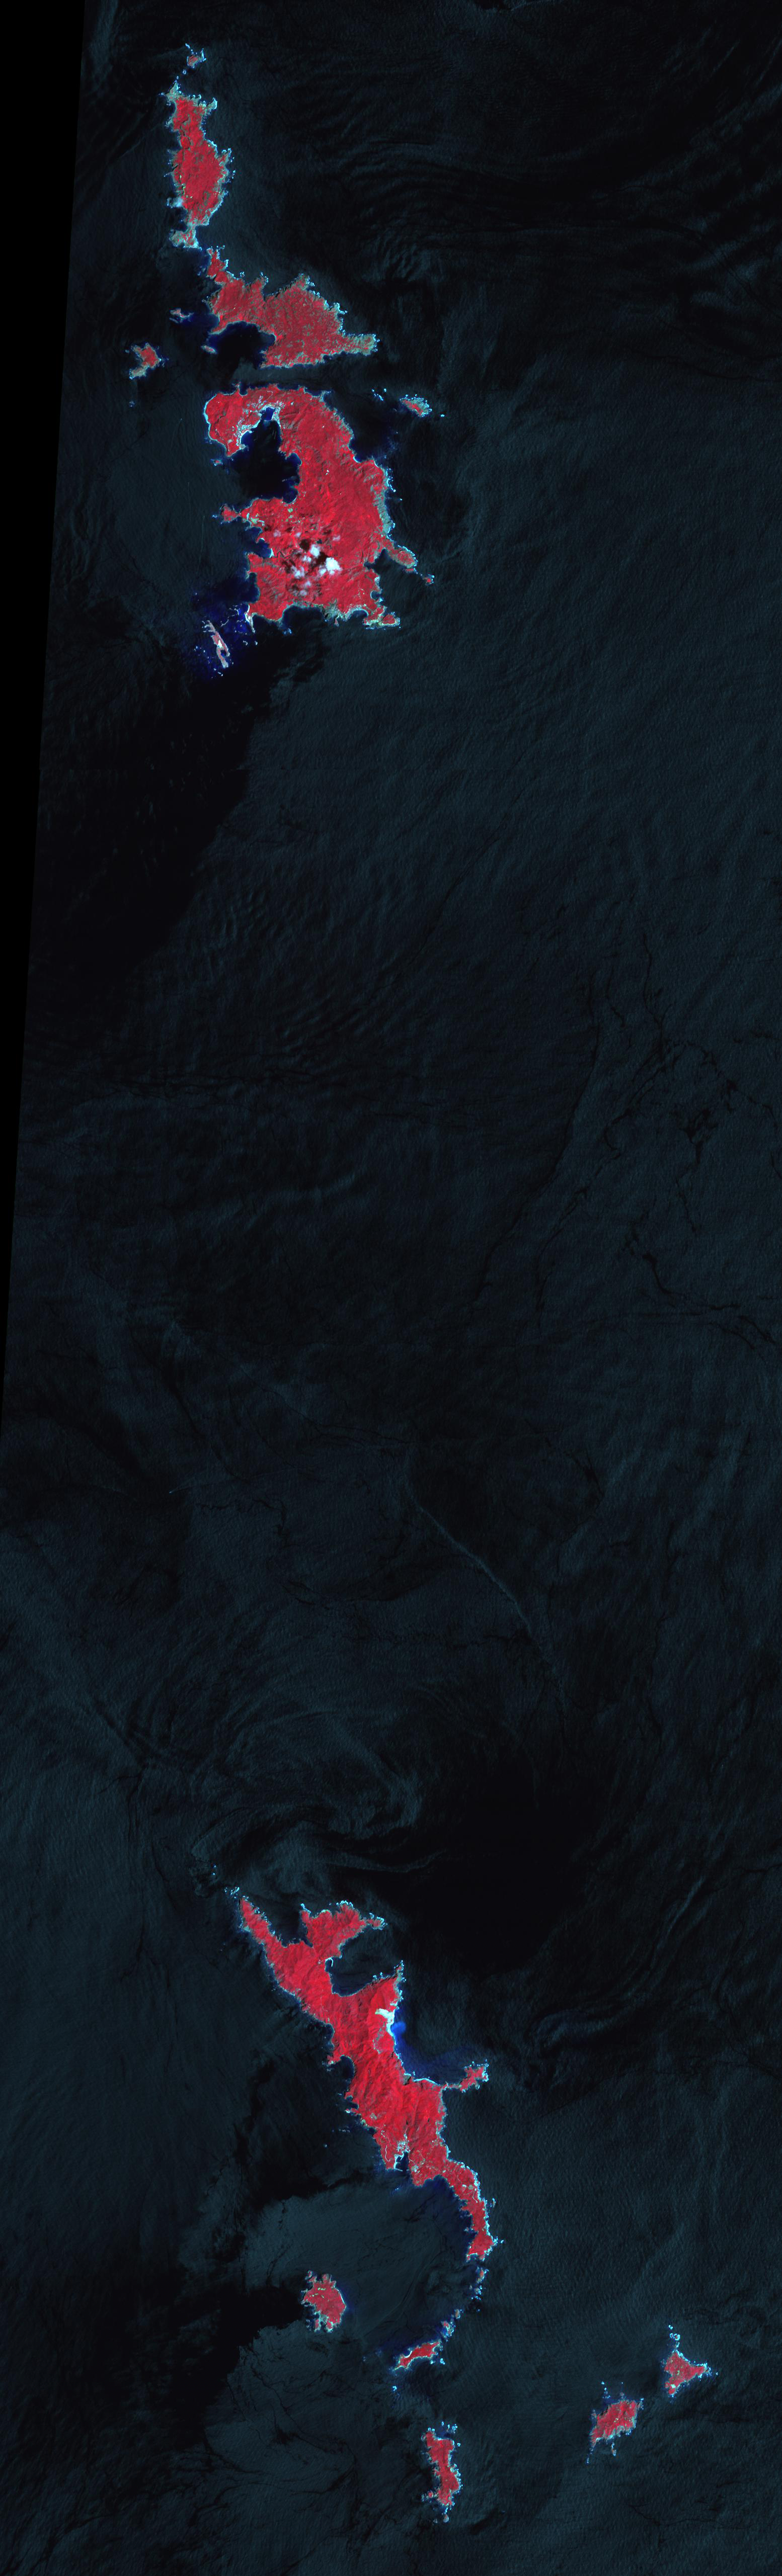

Ogasawara Islands, Japan

The volcanic Ogasawara Islands (also known as the Bonin Islands) are located 1000 km south of the main Japanese mainland. In 2011, the islands were listed as a UNESCO World Heritage site, in recognition of their serving as an outstanding example of the ongoing evolutionary processes in oceanic island ecosystems. Ogasawara supports 440 species of native plants, 195 endangered bird species, 100 native snail species, and distinctive mammals. The image was acquired August 24, 2003, covers an area of 23 x 76 km, and is located at 27.1 degrees north latitude, 142.2 degrees east longitude.

With its 14 spectral bands from the visible to the thermal infrared wavelength region and its high spatial resolution of 15 to 90 meters (about 50 to 300 feet), ASTER images Earth to map and monitor the changing surface of our planet. ASTER is one of five Earth-observing instruments launched Dec. 18, 1999, on Terra. The instrument was built by Japan’s Ministry of Economy, Trade and Industry. A joint U.S./Japan science team is responsible for validation and calibration of the instrument and data products.

The broad spectral coverage and high spectral resolution of ASTER provides scientists in numerous disciplines with critical information for surface mapping and monitoring of dynamic conditions and temporal change. Example applications are: monitoring glacial advances and retreats; monitoring potentially active volcanoes; identifying crop stress; determining cloud morphology and physical properties; wetlands evaluation; thermal pollution monitoring; coral reef degradation; surface temperature mapping of soils and geology; and measuring surface heat balance.

The U.S. science team is located at NASA’s Jet Propulsion Laboratory, Pasadena, Calif. The Terra mission is part of NASA’s Science Mission Directorate, Washington, D.C.

Credit: NASA/GSFC/METI/ERSDAC/JAROS, and U.S./Japan ASTER Science Team